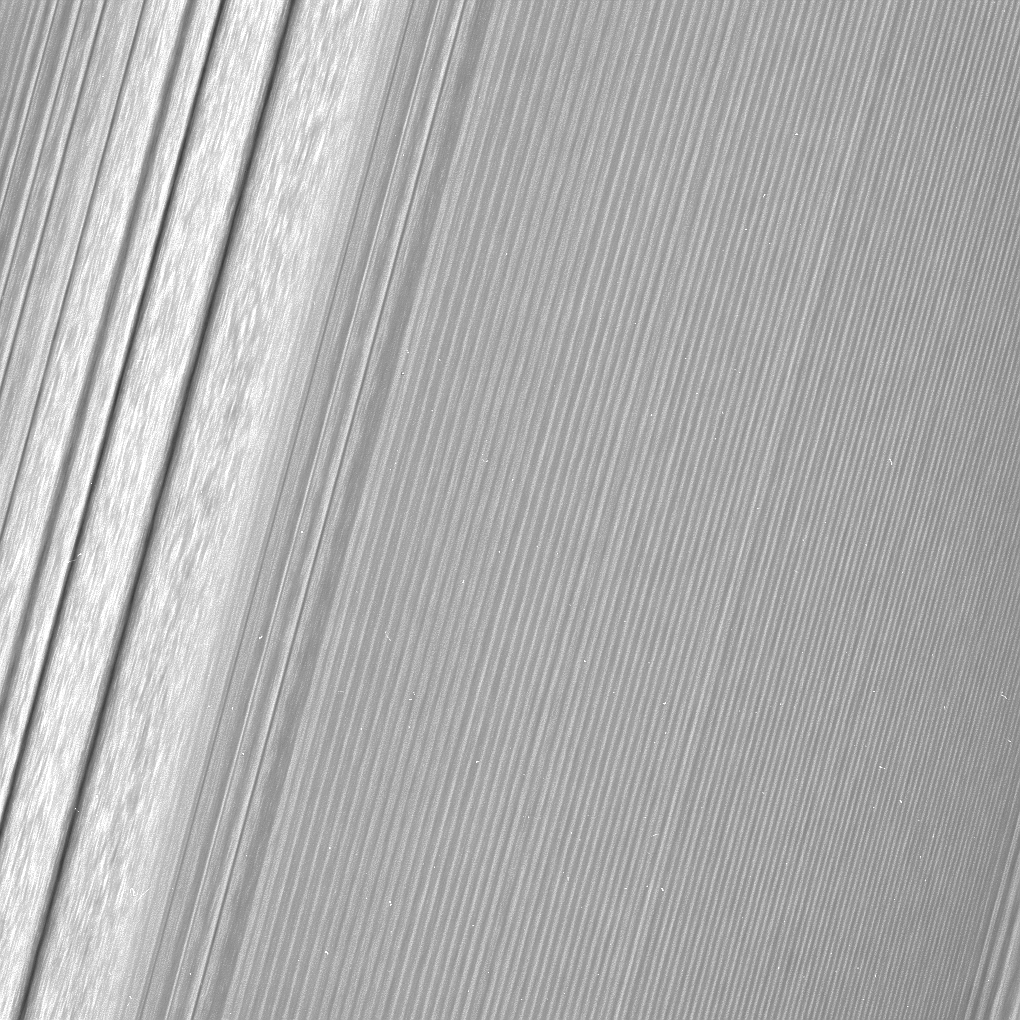

Moon Waves and Moon Wakes

Figure 1

This Cassini image features a density wave in Saturn’s A ring (at left) that lies around 134,500 km from Saturn. Density waves are accumulations of particles at certain distances from the planet. This feature is filled with clumpy perturbations, which researchers informally refer to as “straw.” The wave itself is created by the gravity of the moons Janus and Epimetheus, which share the same orbit around Saturn. Elsewhere, the scene is dominated by “wakes” from a recent pass of the ring moon Pan.

Two versions of this image are available. This is a lightly processed version, with minimal enhancement, preserving all original details present in the image. The other version (Figure 1) has been processed to remove the small bright blemishes caused by cosmic rays and charged particle radiation near the planet — a more aesthetically pleasing image, but with a slight softening of the finest details.

The image was taken in visible light with the Cassini spacecraft wide-angle camera on Dec. 18, 2016. The view was obtained at a distance of approximately 34,000 miles (56,000 kilometers) from the rings and looks toward the unilluminated side of the rings. Image scale is about a quarter-mile (340 meters) per pixel.

The Cassini mission is a cooperative project of NASA, ESA (the European Space Agency) and the Italian Space Agency. The Jet Propulsion Laboratory, a division of the California Institute of Technology in Pasadena, manages the mission for NASA’s Science Mission Directorate, Washington. The Cassini orbiter and its two onboard cameras were designed, developed and assembled at JPL. The imaging operations center is based at the Space Science Institute in Boulder, Colorado.

Credit: NASA/JPL-Caltech/Space Science Institute